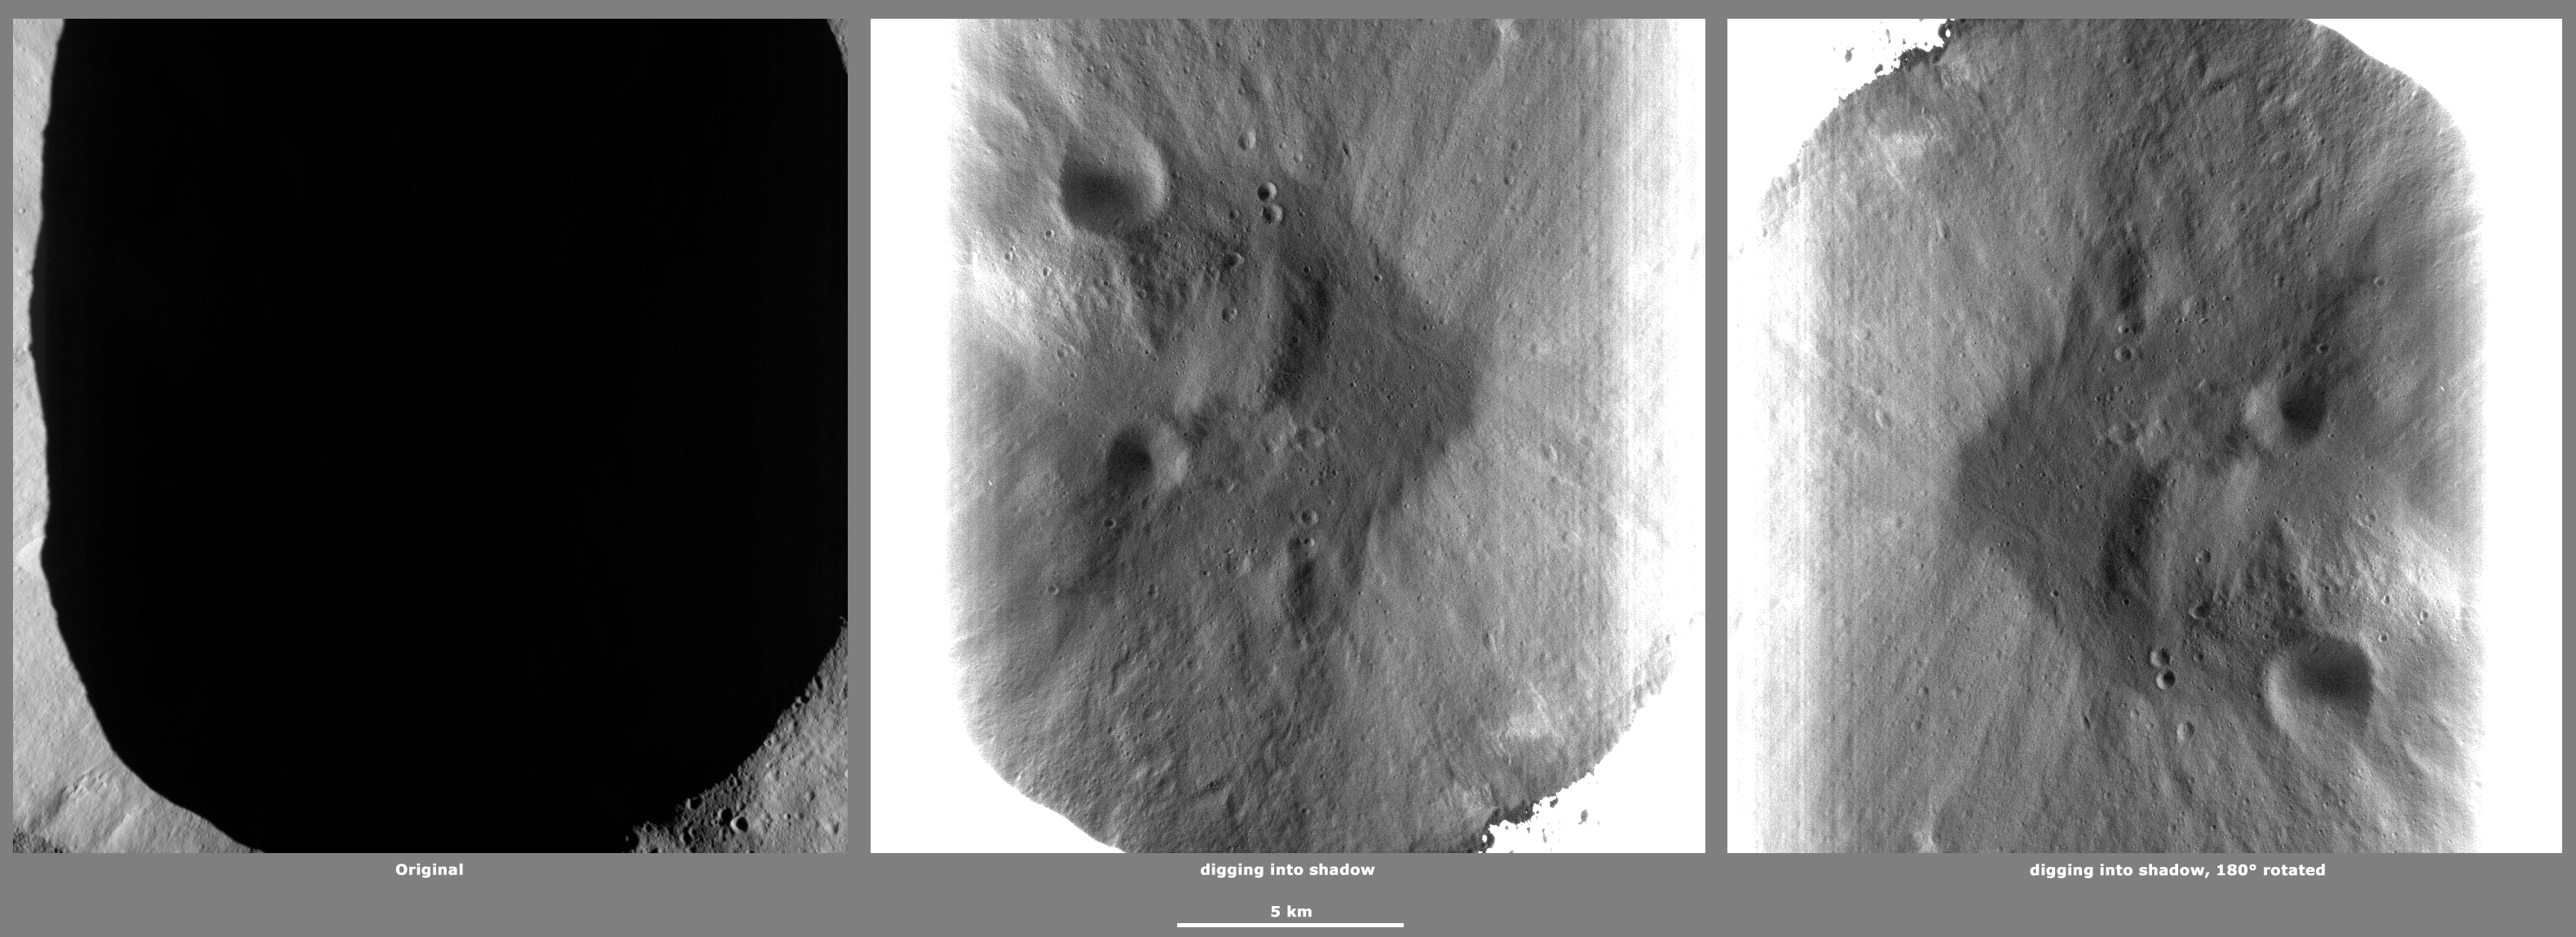

Revealing Shadows 6

These Dawn framing camera (FC) images of Vesta demonstrate a special analytical technique, which results in shadowed areas of Vesta’s surface becoming illuminated. These shadowed areas are usually in the interiors of craters. In this technique reflected light from crater walls, which are lit by the sun, is used to peer into the shadowed areas, which are not lit by the sun. The reflected light that scatters into the shadows is very faint. But, the superb dynamic range of the framing camera detector results in the enhancement of this weak signal. Thus, the surface in the shadowed areas is illuminated by reflected light from the surrounding topography. The left image shows the crater with a shadowed interior and the center image shows the illuminated shadowed interior. Interestingly, the light reflected into the shadowed area has a different geometry, which results in concave features like craters looking more like convex blisters. The illuminated image is rotated by 180 degrees in order to adjust for this effect. In the illuminated, rotated image small craters and streak features resulting from slumping can be seen. There is a small hill in the center of the crater, which is probably the result of slumped material pilling up in the lowest part of the crater. There are also many small and a few large craters visible in the base of the crater.

The original image is located in Vesta’s Caparronia quadrangle, in Vesta’s northern hemisphere. NASA’s Dawn spacecraft obtained this image with its framing camera on April 23, 2012. This image was taken through the camera’s clear filter. The distance to the surface of Vesta is 272 kilometers (169 miles) and the image has a resolution of about 18 meters (59 feet) per pixel. This image was acquired during the LAMO (low-altitude mapping orbit) phase of the mission.

The Dawn mission to Vesta and Ceres is managed by NASA’s Jet Propulsion Laboratory, a division of the California Institute of Technology in Pasadena, for NASA’s Science Mission Directorate, Washington D.C. UCLA is responsible for overall Dawn mission science. The Dawn framing cameras have been developed and built under the leadership of the Max Planck Institute for Solar System Research, Katlenburg-Lindau, Germany, with significant contributions by DLR German Aerospace Center, Institute of Planetary Research, Berlin, and in coordination with the Institute of Computer and Communication Network Engineering, Braunschweig. The framing camera project is funded by the Max Planck Society, DLR, and NASA/JPL.

Credit: NASA/JPL-Caltech/UCLA/MPS/DLR/IDA